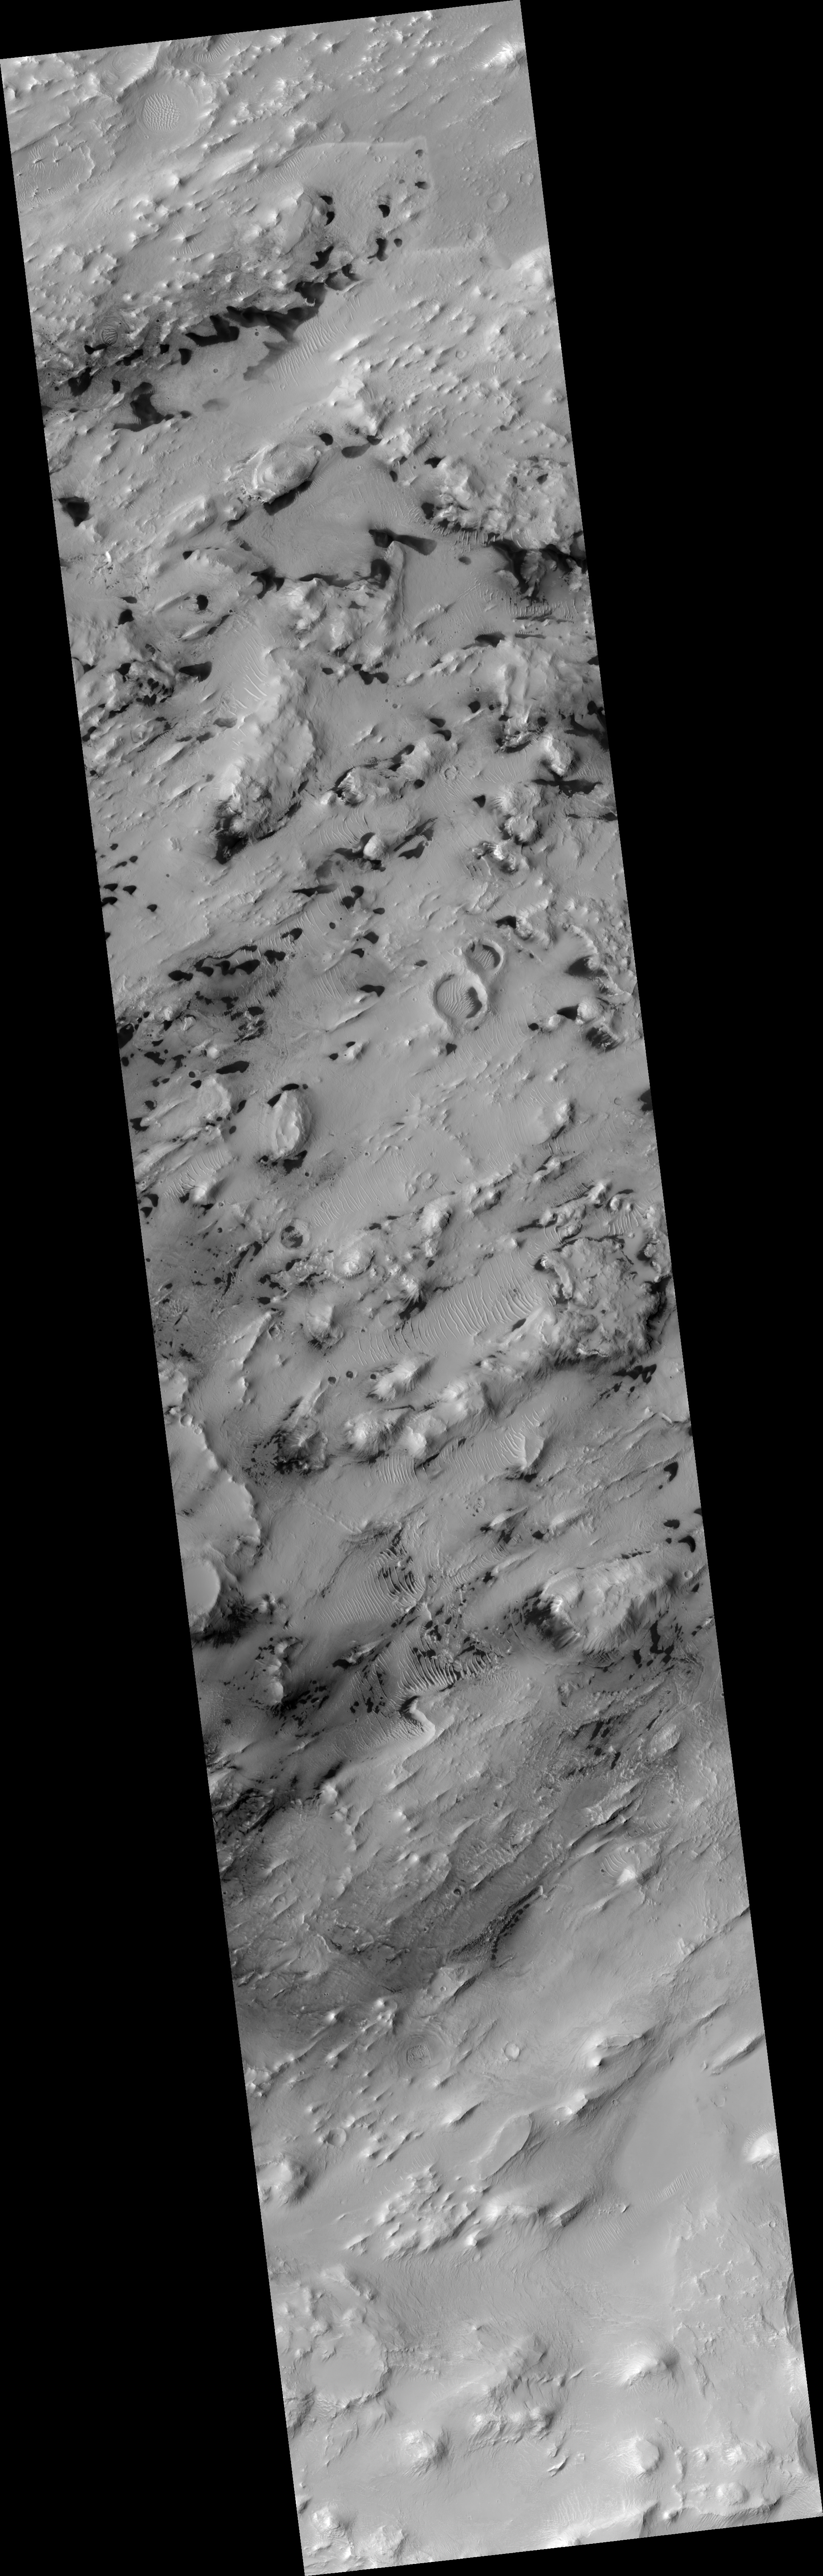

Central Deposits in Pasteur Crater

This HiRISE image (PSP_001756_1995) shows a portion of the central sedimentary deposits in Pasteur Crater.

These deposits are now being eroded into knobs and ridges. The erosion is probably dominated by wind, as most of the ridges are parallel. This is common in wind-eroded features, with the ridges generally aligned with the prevailing wind.

At high resolution, layering is revealed in many of the knobs and outcrops. The horizontal layers indicate that the material was deposited uniformly over a broad area. Possible origins include volcanic airfall or lacustrine (lake) deposits. After deposition, the rock in this area has been fractured and faulted, forming a diverse array of cracks.

The mottled appearance of much of the image is caused by dark, featureless patches which may be wind-blown dust. These have interacted with lighter-toned ridges and ripples which are probably also formed by eolian (wind) processes. In places, the dark patches partially cover the ripples, indicating that they have moved more recently, but they must be thin because the ripples frequently stand above surrounding dark material.

The ripples exhibit multiple interacting orientations in some places, producing networks of small ridges which reflect movement in winds from several directions.

Observation Geometry
Acquisition date: 12 December 2006
Local Mars time: 3:33 PM
Degrees latitude (centered): 19.2 °
Degrees longitude (East): 24.4 °
Range to target site: 283.7 km (177.3 miles)
Original image scale range: 56.8 cm/pixel(with 2 x 2 binning) so objects ~170 cm across are resolved
Map-projected scale: 50 cm/pixel and north is up
Map-projection: EQUIRECTANGULAR
Emission angle: 5.7 °br>Phase angle: 45.8 °
Solar incidence angle: 51 °, with the Sun about 39 ° above the horizon
Solar longitude: 148.6 °, Northern Summer

NASA’s Jet Propulsion Laboratory, a division of the California Institute of Technology in Pasadena, manages the Mars Reconnaissance Orbiter for NASA’s Science Mission Directorate, Washington. Lockheed Martin Space Systems, Denver, is the prime contractor for the project and built the spacecraft. The High Resolution Imaging Science Experiment is operated by the University of Arizona, Tucson, and the instrument was built by Ball Aerospace and Technology Corp., Boulder, Colo.

Credit: NASA/JPL/Univ. of Arizona